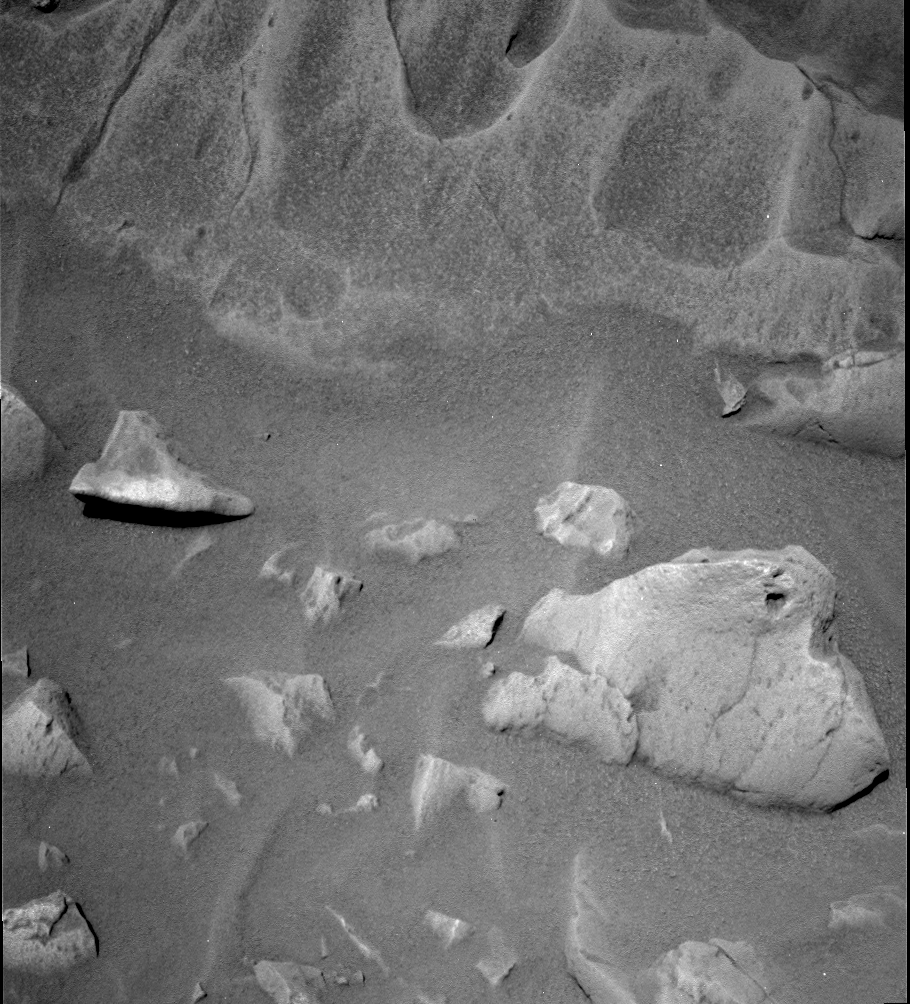

A Closer Look at “Mazatzal”

This black and white panoramic camera image of the rock called “Mazatzal” (top of image) was taken by the Mars Exploration Rover Spirit on sol 76 (March 2, 2004). It reveals some interesting features on this future rock abrasion tool target, including variants in tone, a sugary surface texture and scalloped areas where parts of the rock seem to have been worn away. Mazatzal’s uniqueness is made even more obvious when it is compared to the more typical, basaltic rock in the lower right of the image.

Credit: NASA/JPL/Cornell